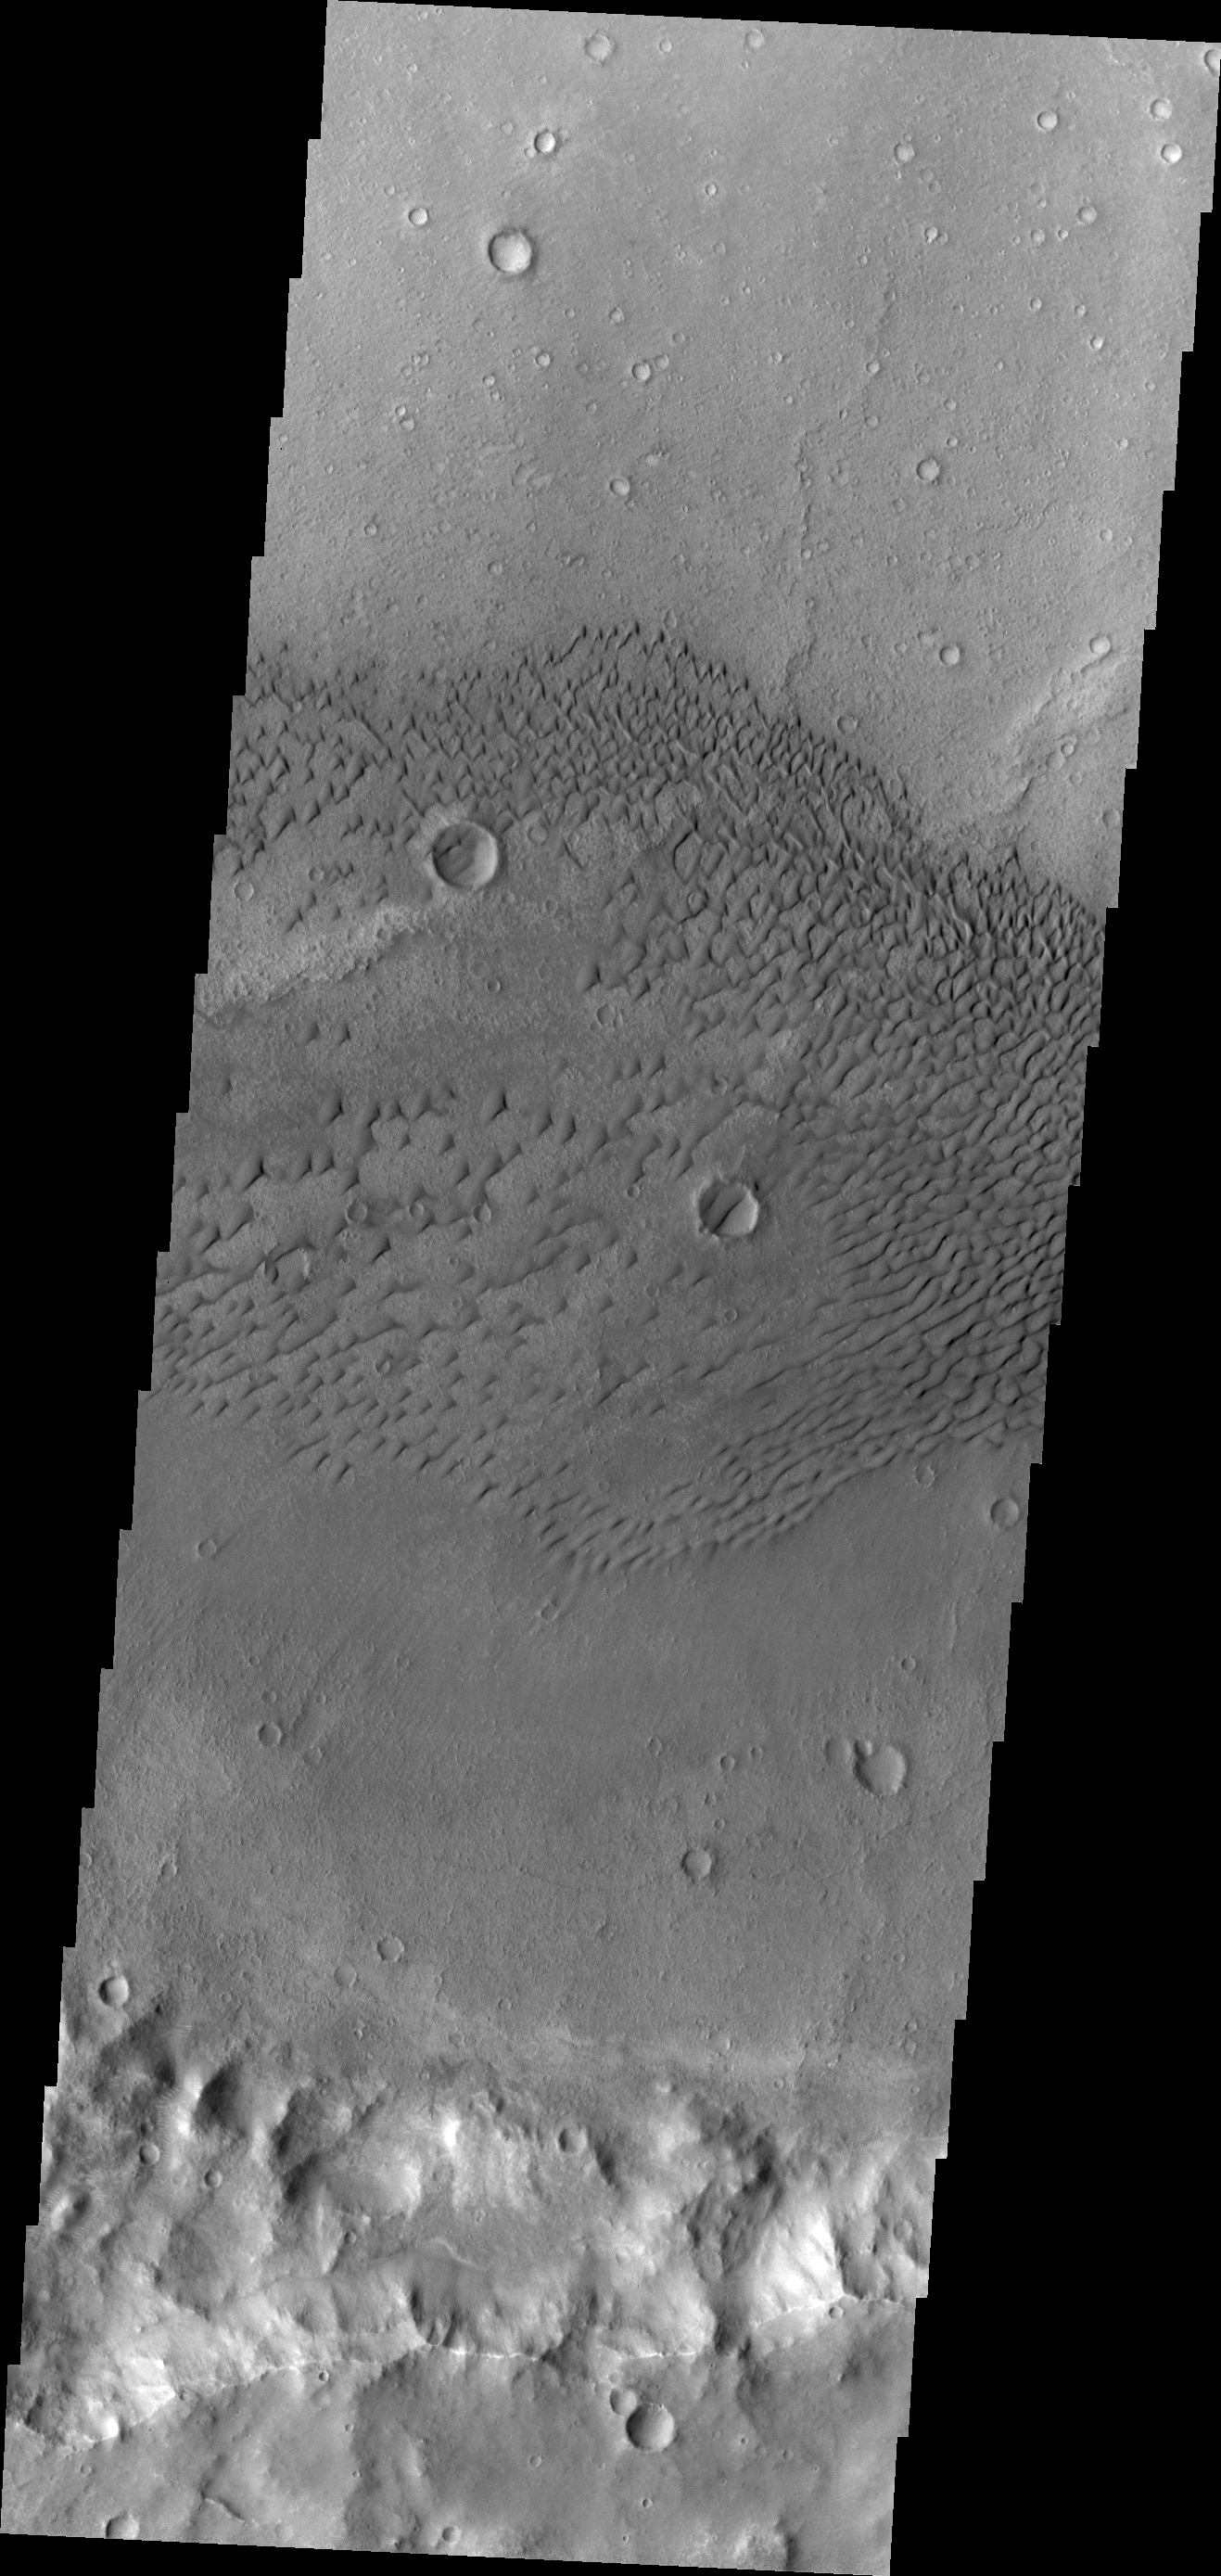

Sand Dunes

This VIS image shows dunes on the floor of an unnamed crater west of Herschel Crater.

Credit: NASA/JPL/ASU